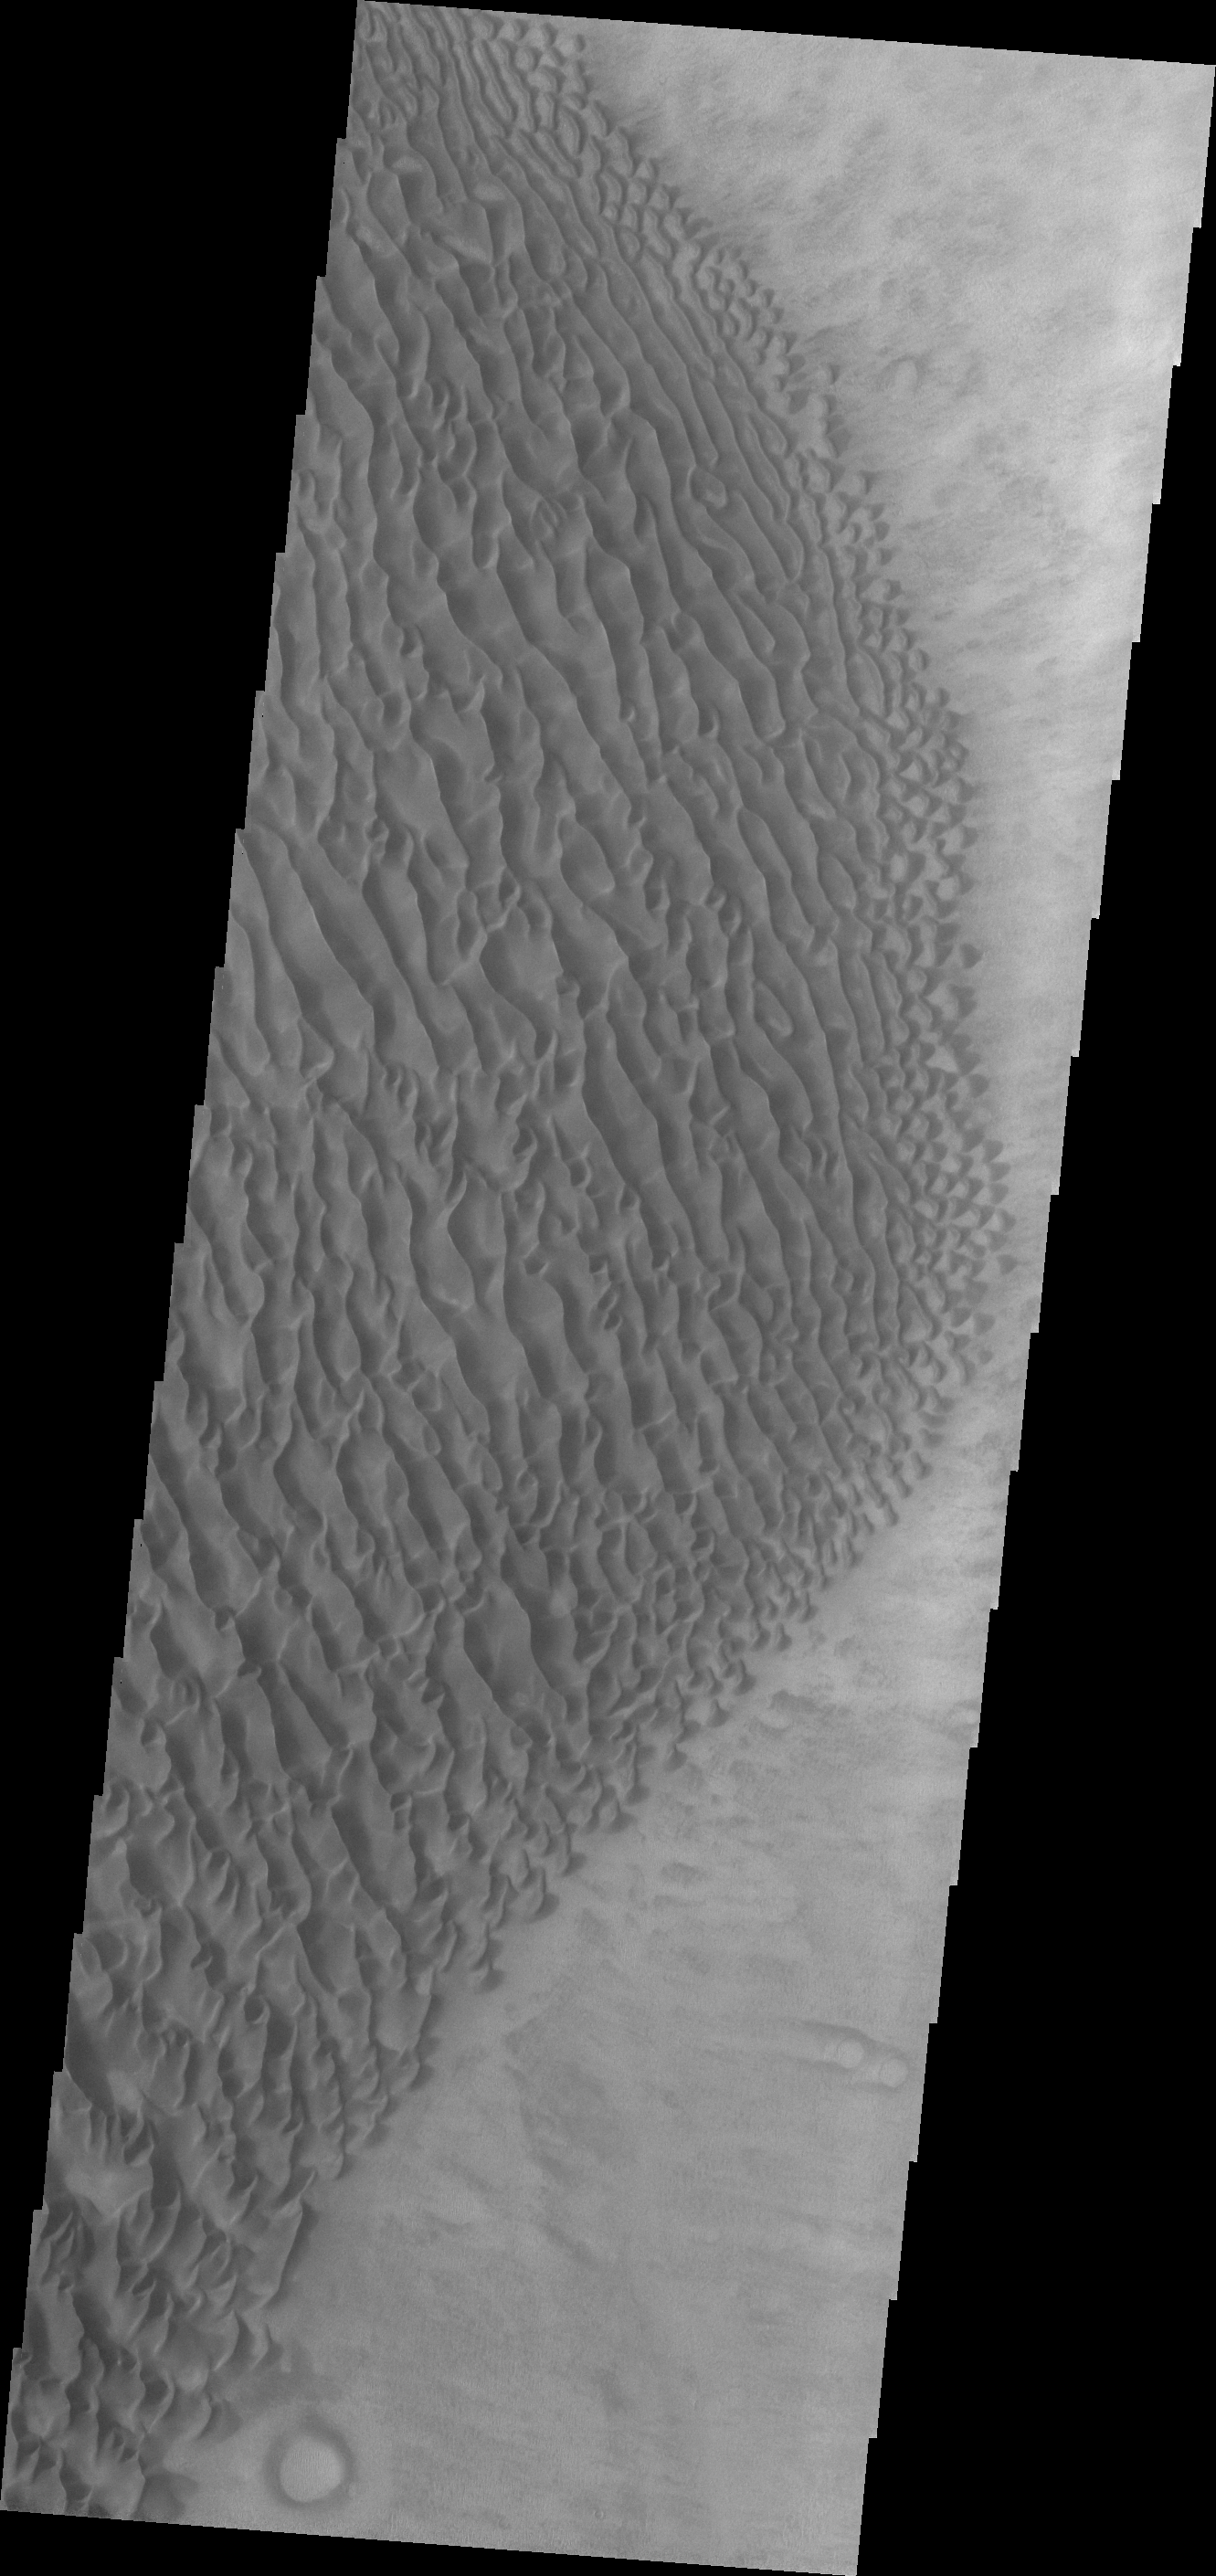

Proctor Crater Dunes

This VIS image shows part of the large sand sheet and surface dune forms on the floor of Proctor Crater.

Credit: NASA/JPL/ASU